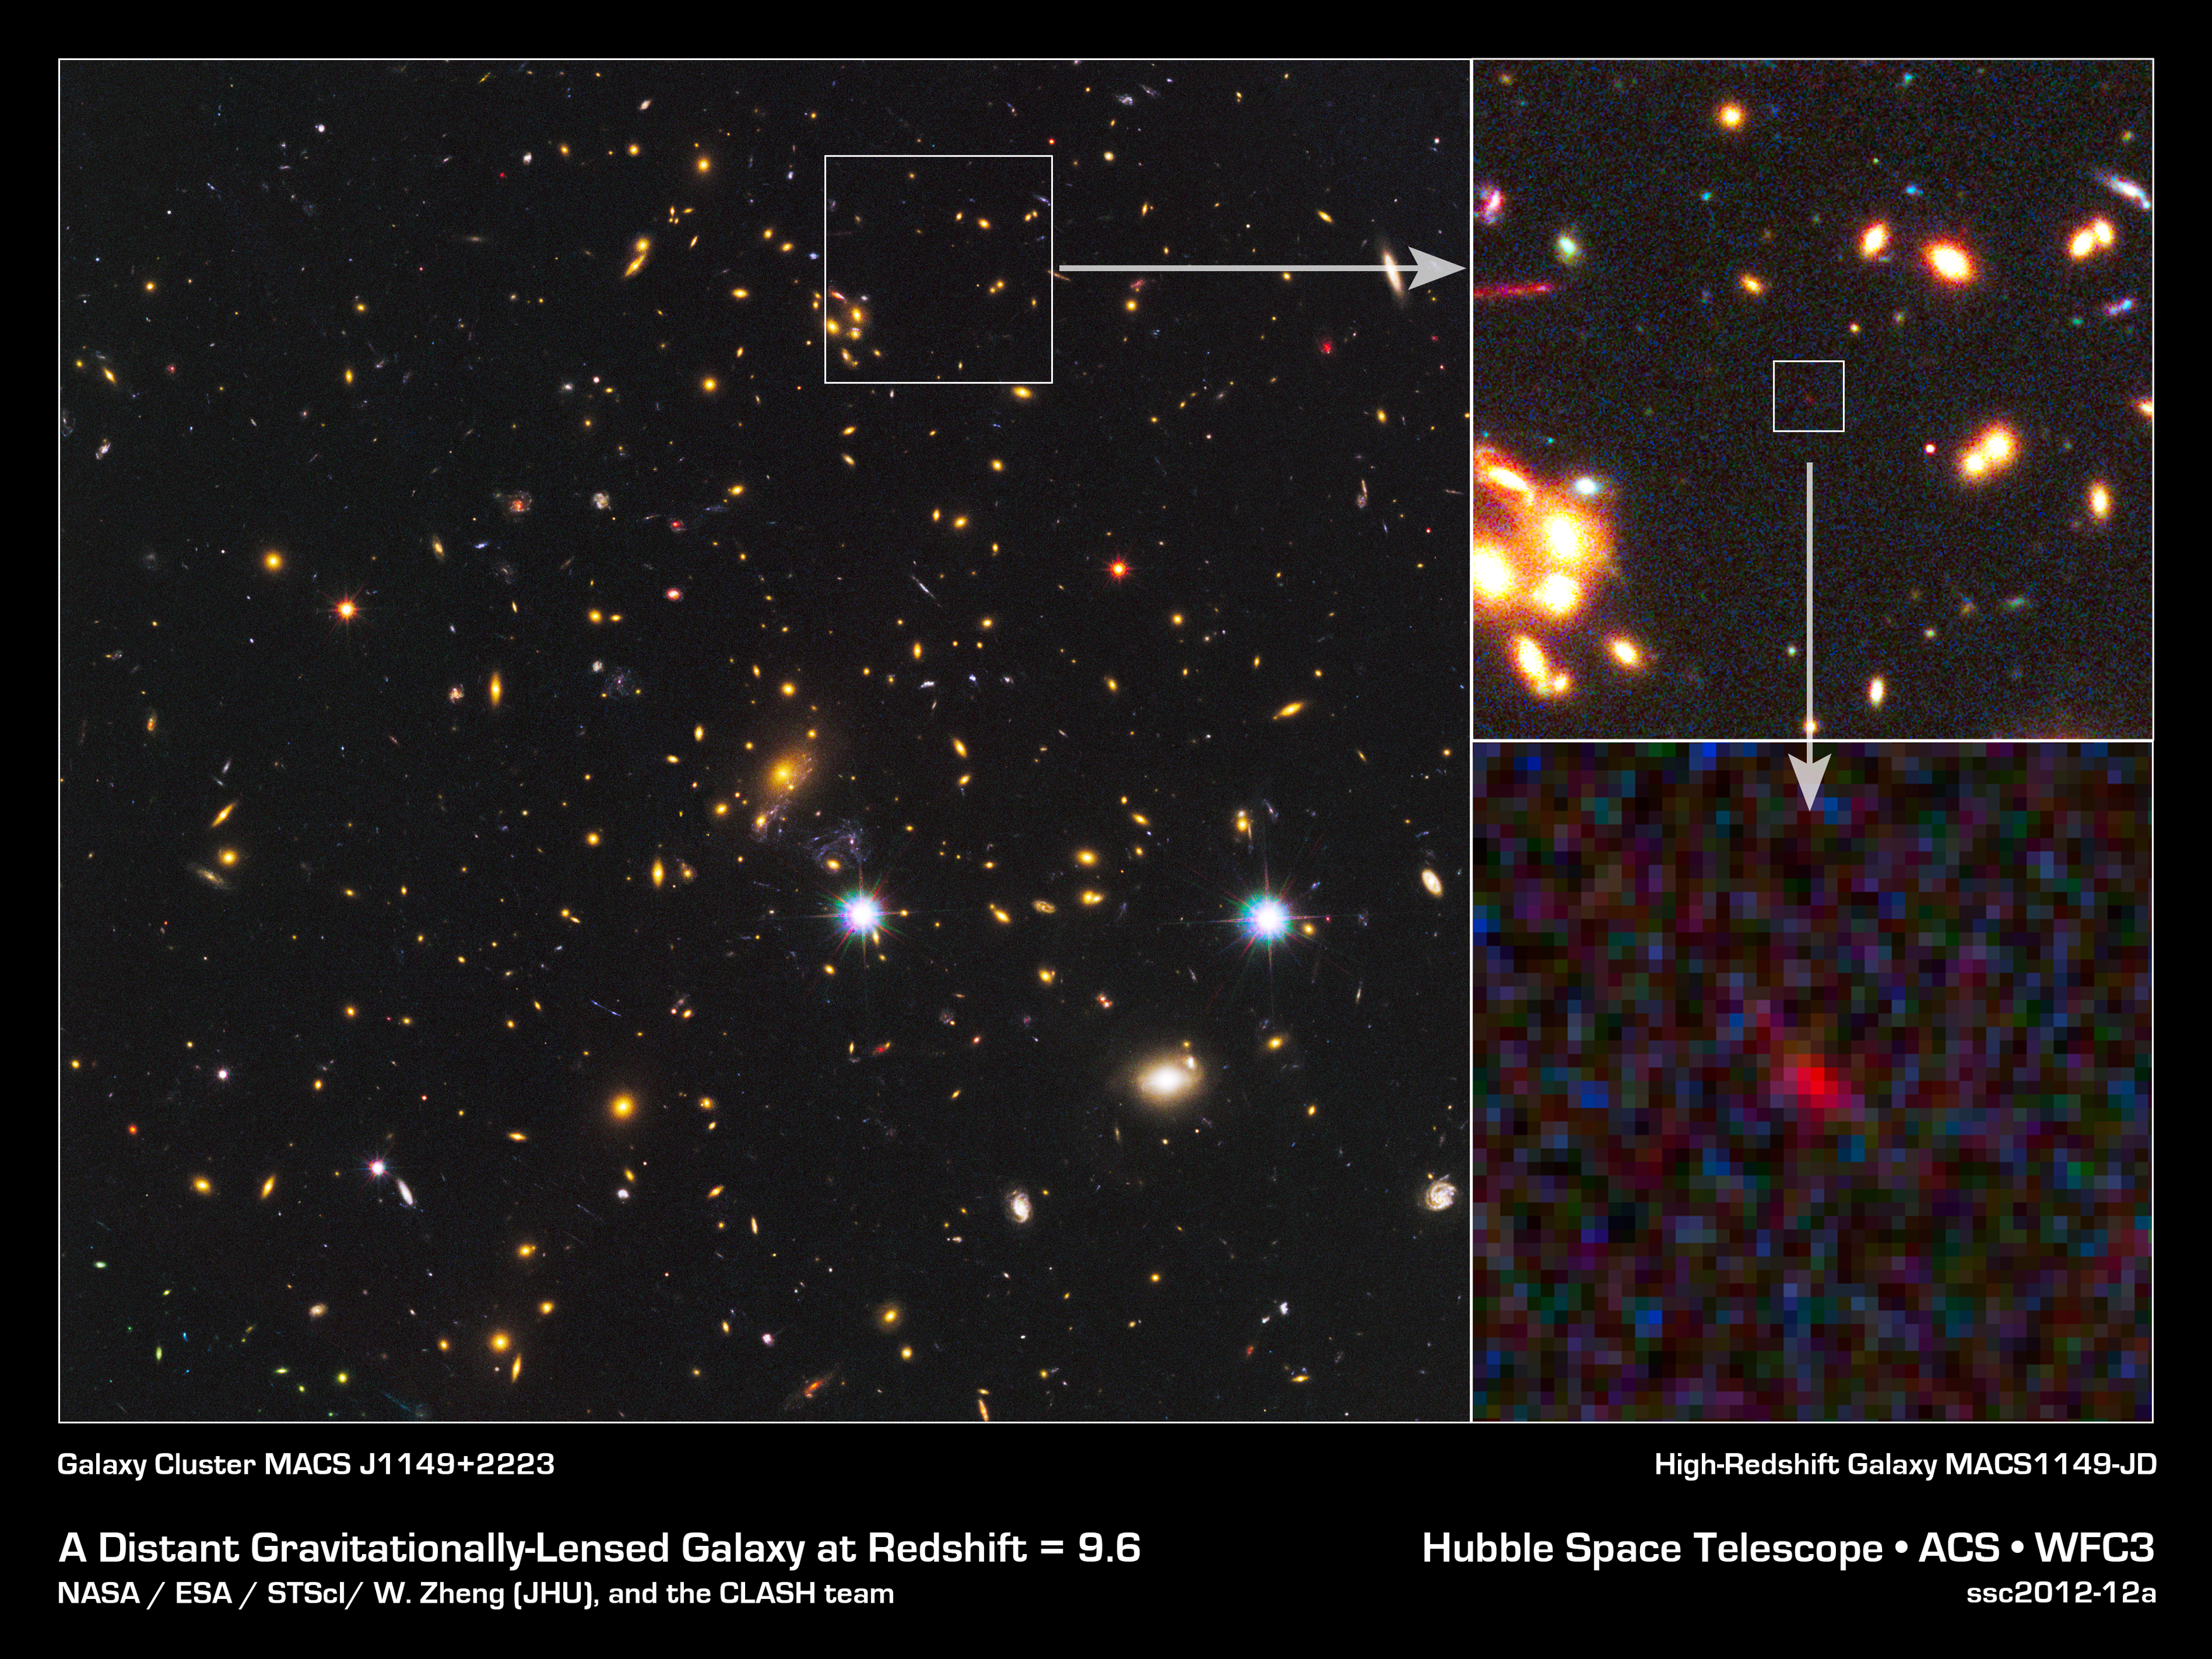

A Glimmer from a Dark Cosmic Era

With the combined power of NASA's Spitzer and Hubble space telescopes, as well as a cosmic magnification effect, astronomers have spotted what could be the most distant galaxy ever seen. Light from the primordial galaxy traveled approximately 13.2 billion light-years before reaching NASA's telescopes, shining forth from the so-called cosmic dark ages when the universe was just 3.6 percent of its present age.

Astronomers relied on gravitational lensing to catch sight of the early, distant galaxy. In this phenomenon, predicted by Albert Einstein a century ago, the gravity of foreground objects warps and magnifies the light from background objects.

In the big image at left, the many galaxies of a massive cluster called MACS J1149+2223 dominate the scene. Gravitational lensing by the giant cluster brightened the light from the newfound galaxy, known as MACS 1149-JD, some 15 times, bringing the remote object into view.

At upper right, a partial zoom-in shows MACS 1149-JD in more detail, and a deeper zoom appears to the lower right. In these visible and infrared light images from Hubble, MACS 1149-JD looks like a dim, red speck. The small galaxy's starlight has been stretched into longer wavelengths, or "redshifted," by the expansion of the universe. MACS 1149-JD's stars originally emitted the infrared light seen here at much shorter, higher-energy wavelengths, such as ultraviolet.

The far-off galaxy existed within an important era when the universe transformed from a starless expanse during the dark ages to a recognizable cosmos full of galaxies. The discovery of the faint, small galaxy opens a window onto the deepest, remotest epochs of cosmic history.

Credit: NASA/ESA/STScI/W. Zheng (JHU), and the CLASH team